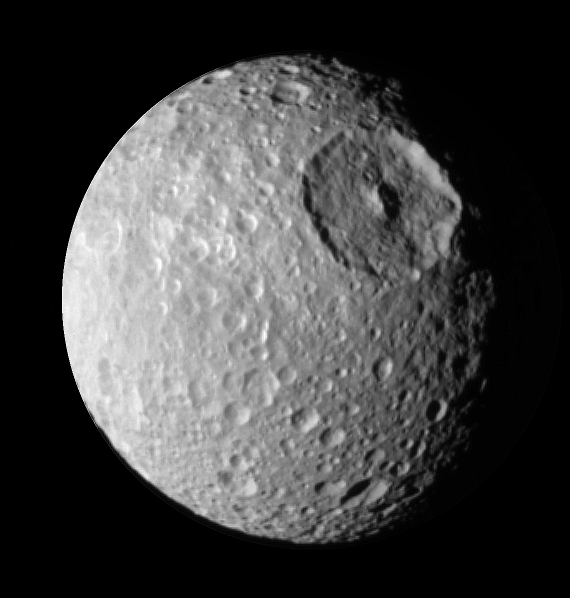

Up Close to Mimas

During its approach to Mimas on Aug. 2, 2005, the Cassini spacecraft narrow-angle camera obtained multi-spectral views of the moon from a range of 228,000 kilometers (142,500 miles).

This image is a narrow angle clear-filter image which was processed to enhance the contrast in brightness and sharpness of visible features.

Herschel crater, a 140-kilometer-wide (88-mile) impact feature with a prominent central peak, is visible in the upper right of this image.

This image was obtained when the Cassini spacecraft was above 25 degrees south, 134 degrees west latitude and longitude. The Sun-Mimas-spacecraft angle was 45 degrees and north is at the top.

The Cassini-Huygens mission is a cooperative project of NASA, the European Space Agency and the Italian Space Agency. The Jet Propulsion Laboratory, a division of the California Institute of Technology in Pasadena, manages the mission for NASA’s Science Mission Directorate, Washington, D.C. The Cassini orbiter and its two onboard cameras were designed, developed and assembled at JPL. The imaging operations center is based at the Space Science Institute in Boulder, Colo.

Credit: NASA/JPL/Space Science Institute